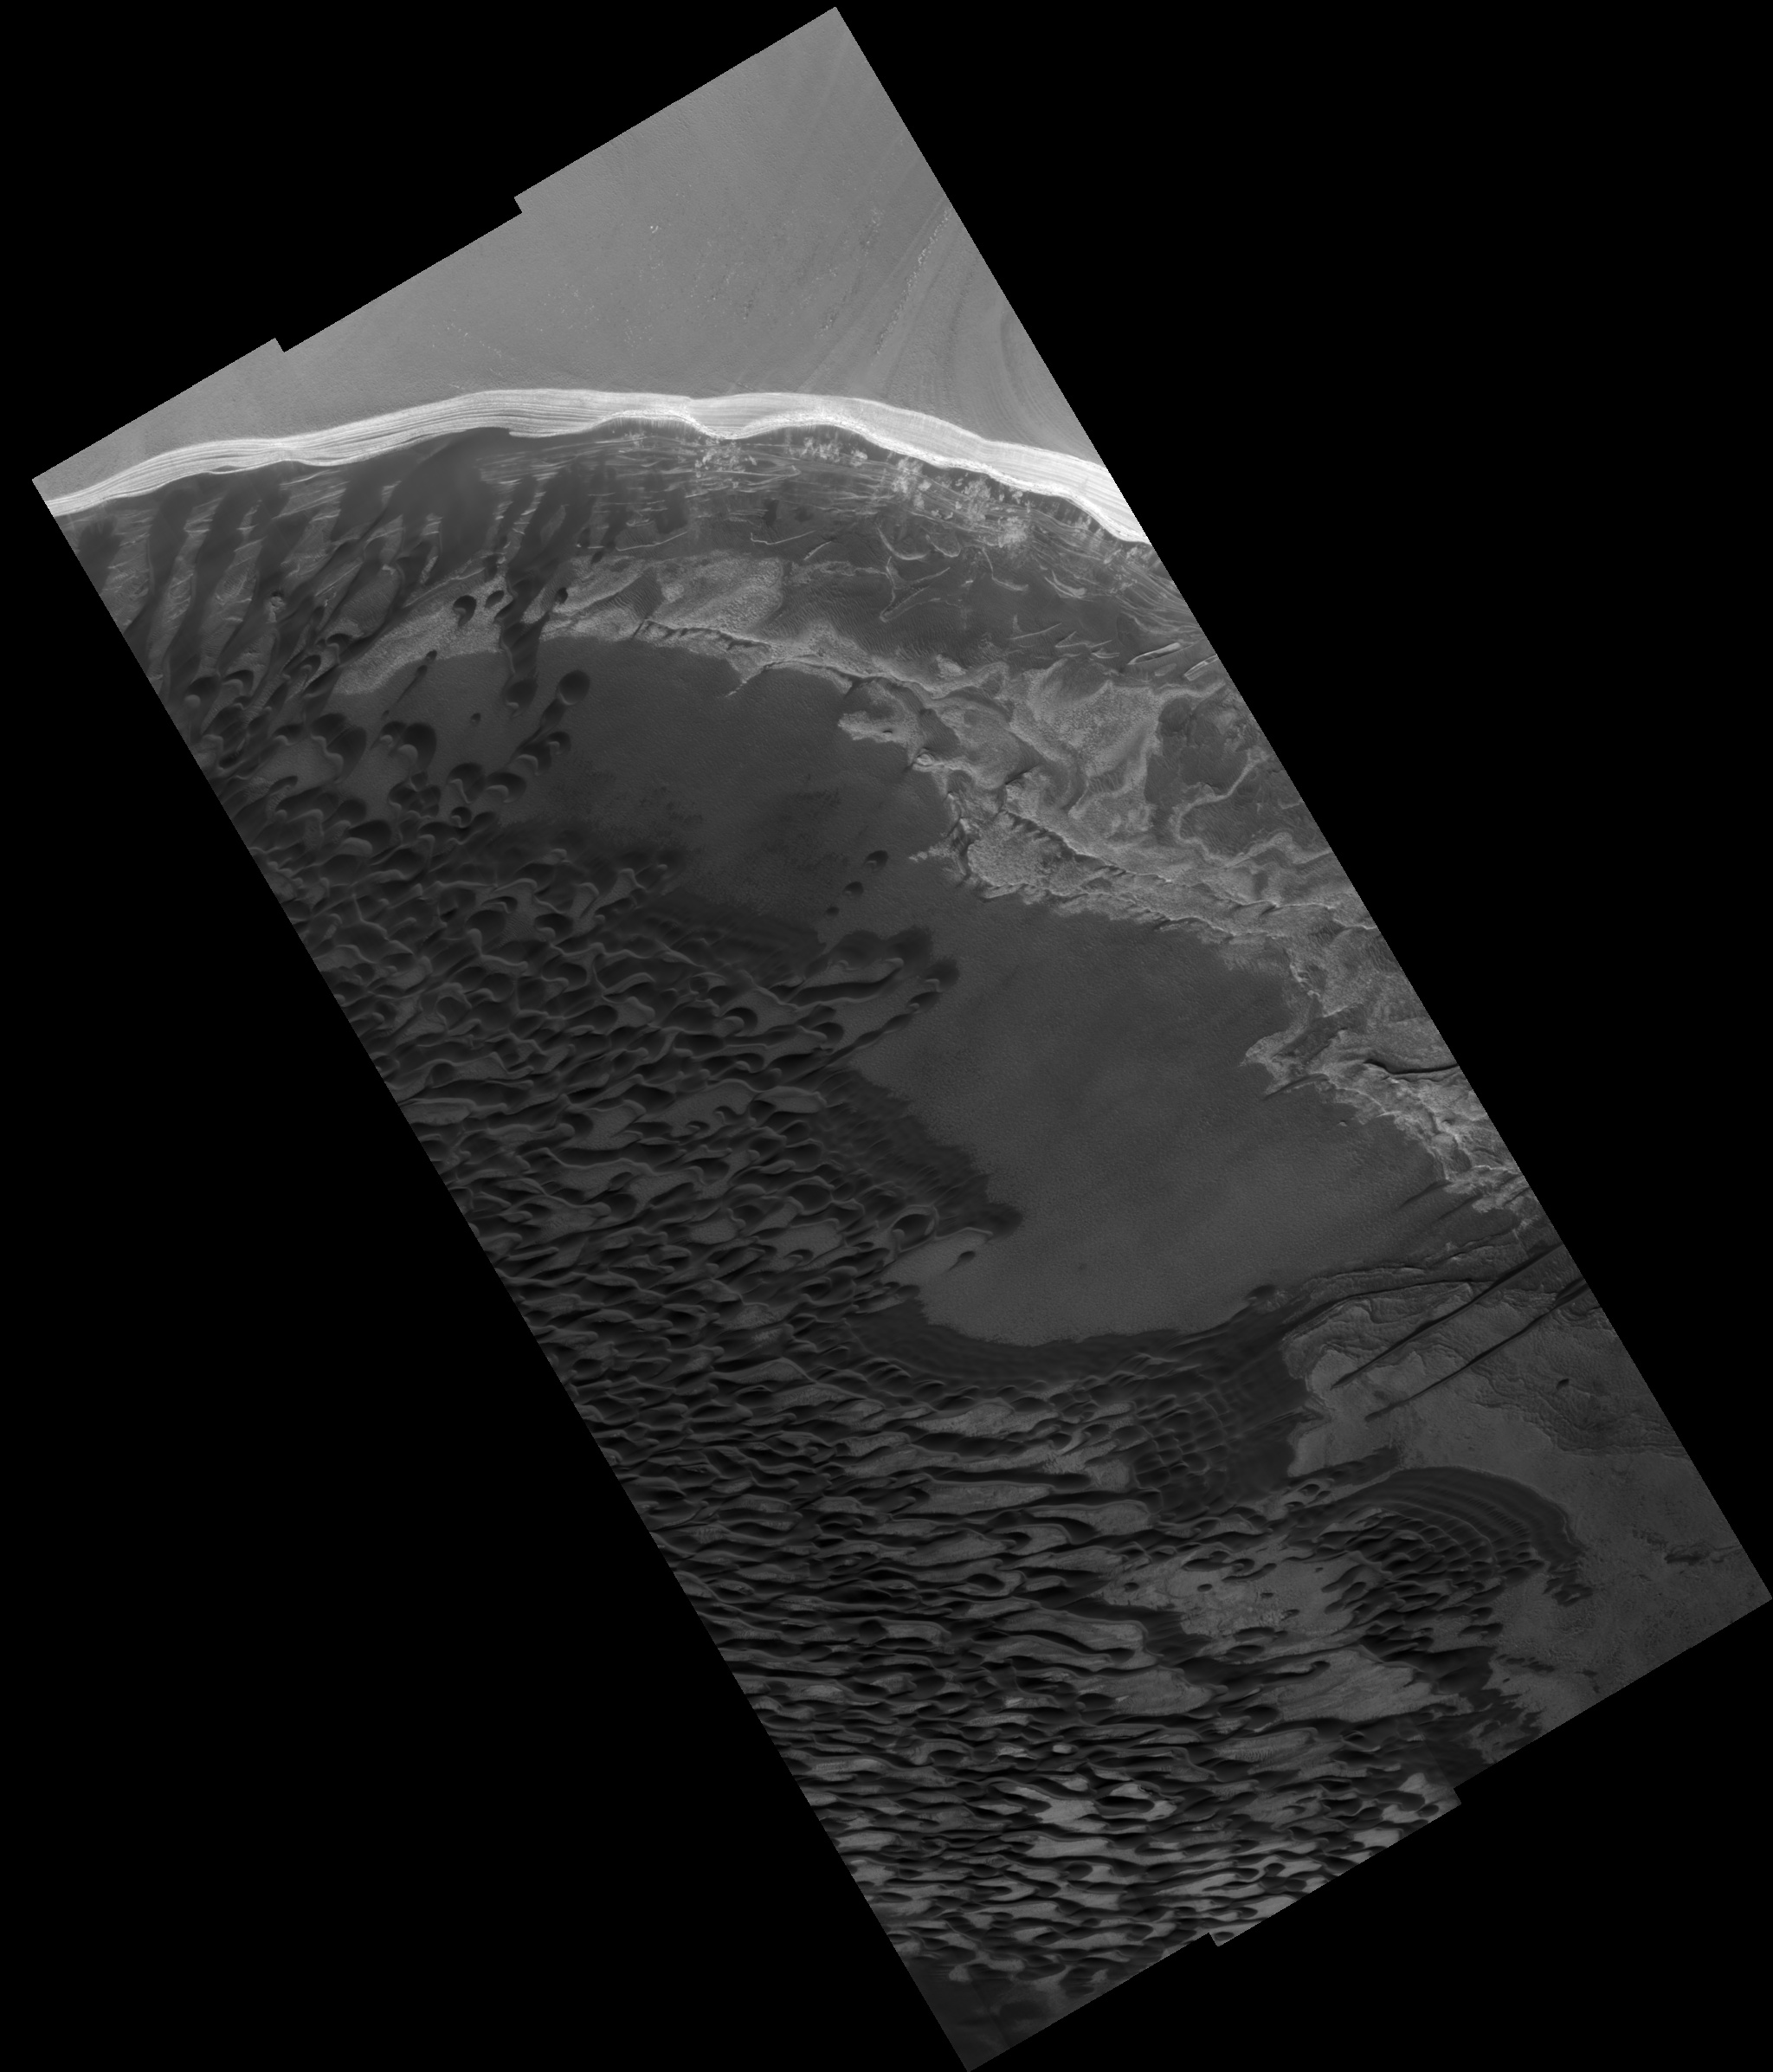

North Polar Scarp

Image PSP_001341_2650 was taken by the High Resolution Imaging Science Experiment (HiRISE) camera onboard the Mars Reconnaissance Orbiter spacecraft on November 8, 2006. The complete image is centered at 85.0 degrees latitude, 150.4 degrees East longitude. The range to the target site was 318.8 km (199.3 miles). At this distance the image scale ranges from 63.8 cm/pixel (with 2 x 2 binning) to 127.6 cm/pixel (with 4 x 4 binning). The image shown here has been map-projected to 50 cm/pixel. The image was taken at a local Mars time of 1:30 PM and the scene is illuminated from the west with a solar incidence angle of 67 degrees, thus the sun was about 23 degrees above the horizon. At a solar longitude of 132.6 degrees, the season on Mars is Northern Summer.

NASA’s Jet Propulsion Laboratory, a division of the California Institute of Technology in Pasadena, manages the Mars Reconnaissance Orbiter for NASA’s Science Mission Directorate, Washington. Lockheed Martin Space Systems, Denver, is the prime contractor for the project and built the spacecraft. The High Resolution Imaging Science Experiment is operated by the University of Arizona, Tucson, and the instrument was built by Ball Aerospace and Technology Corp., Boulder, Colo.

Credit: NASA/JPL/Univ. of Arizona